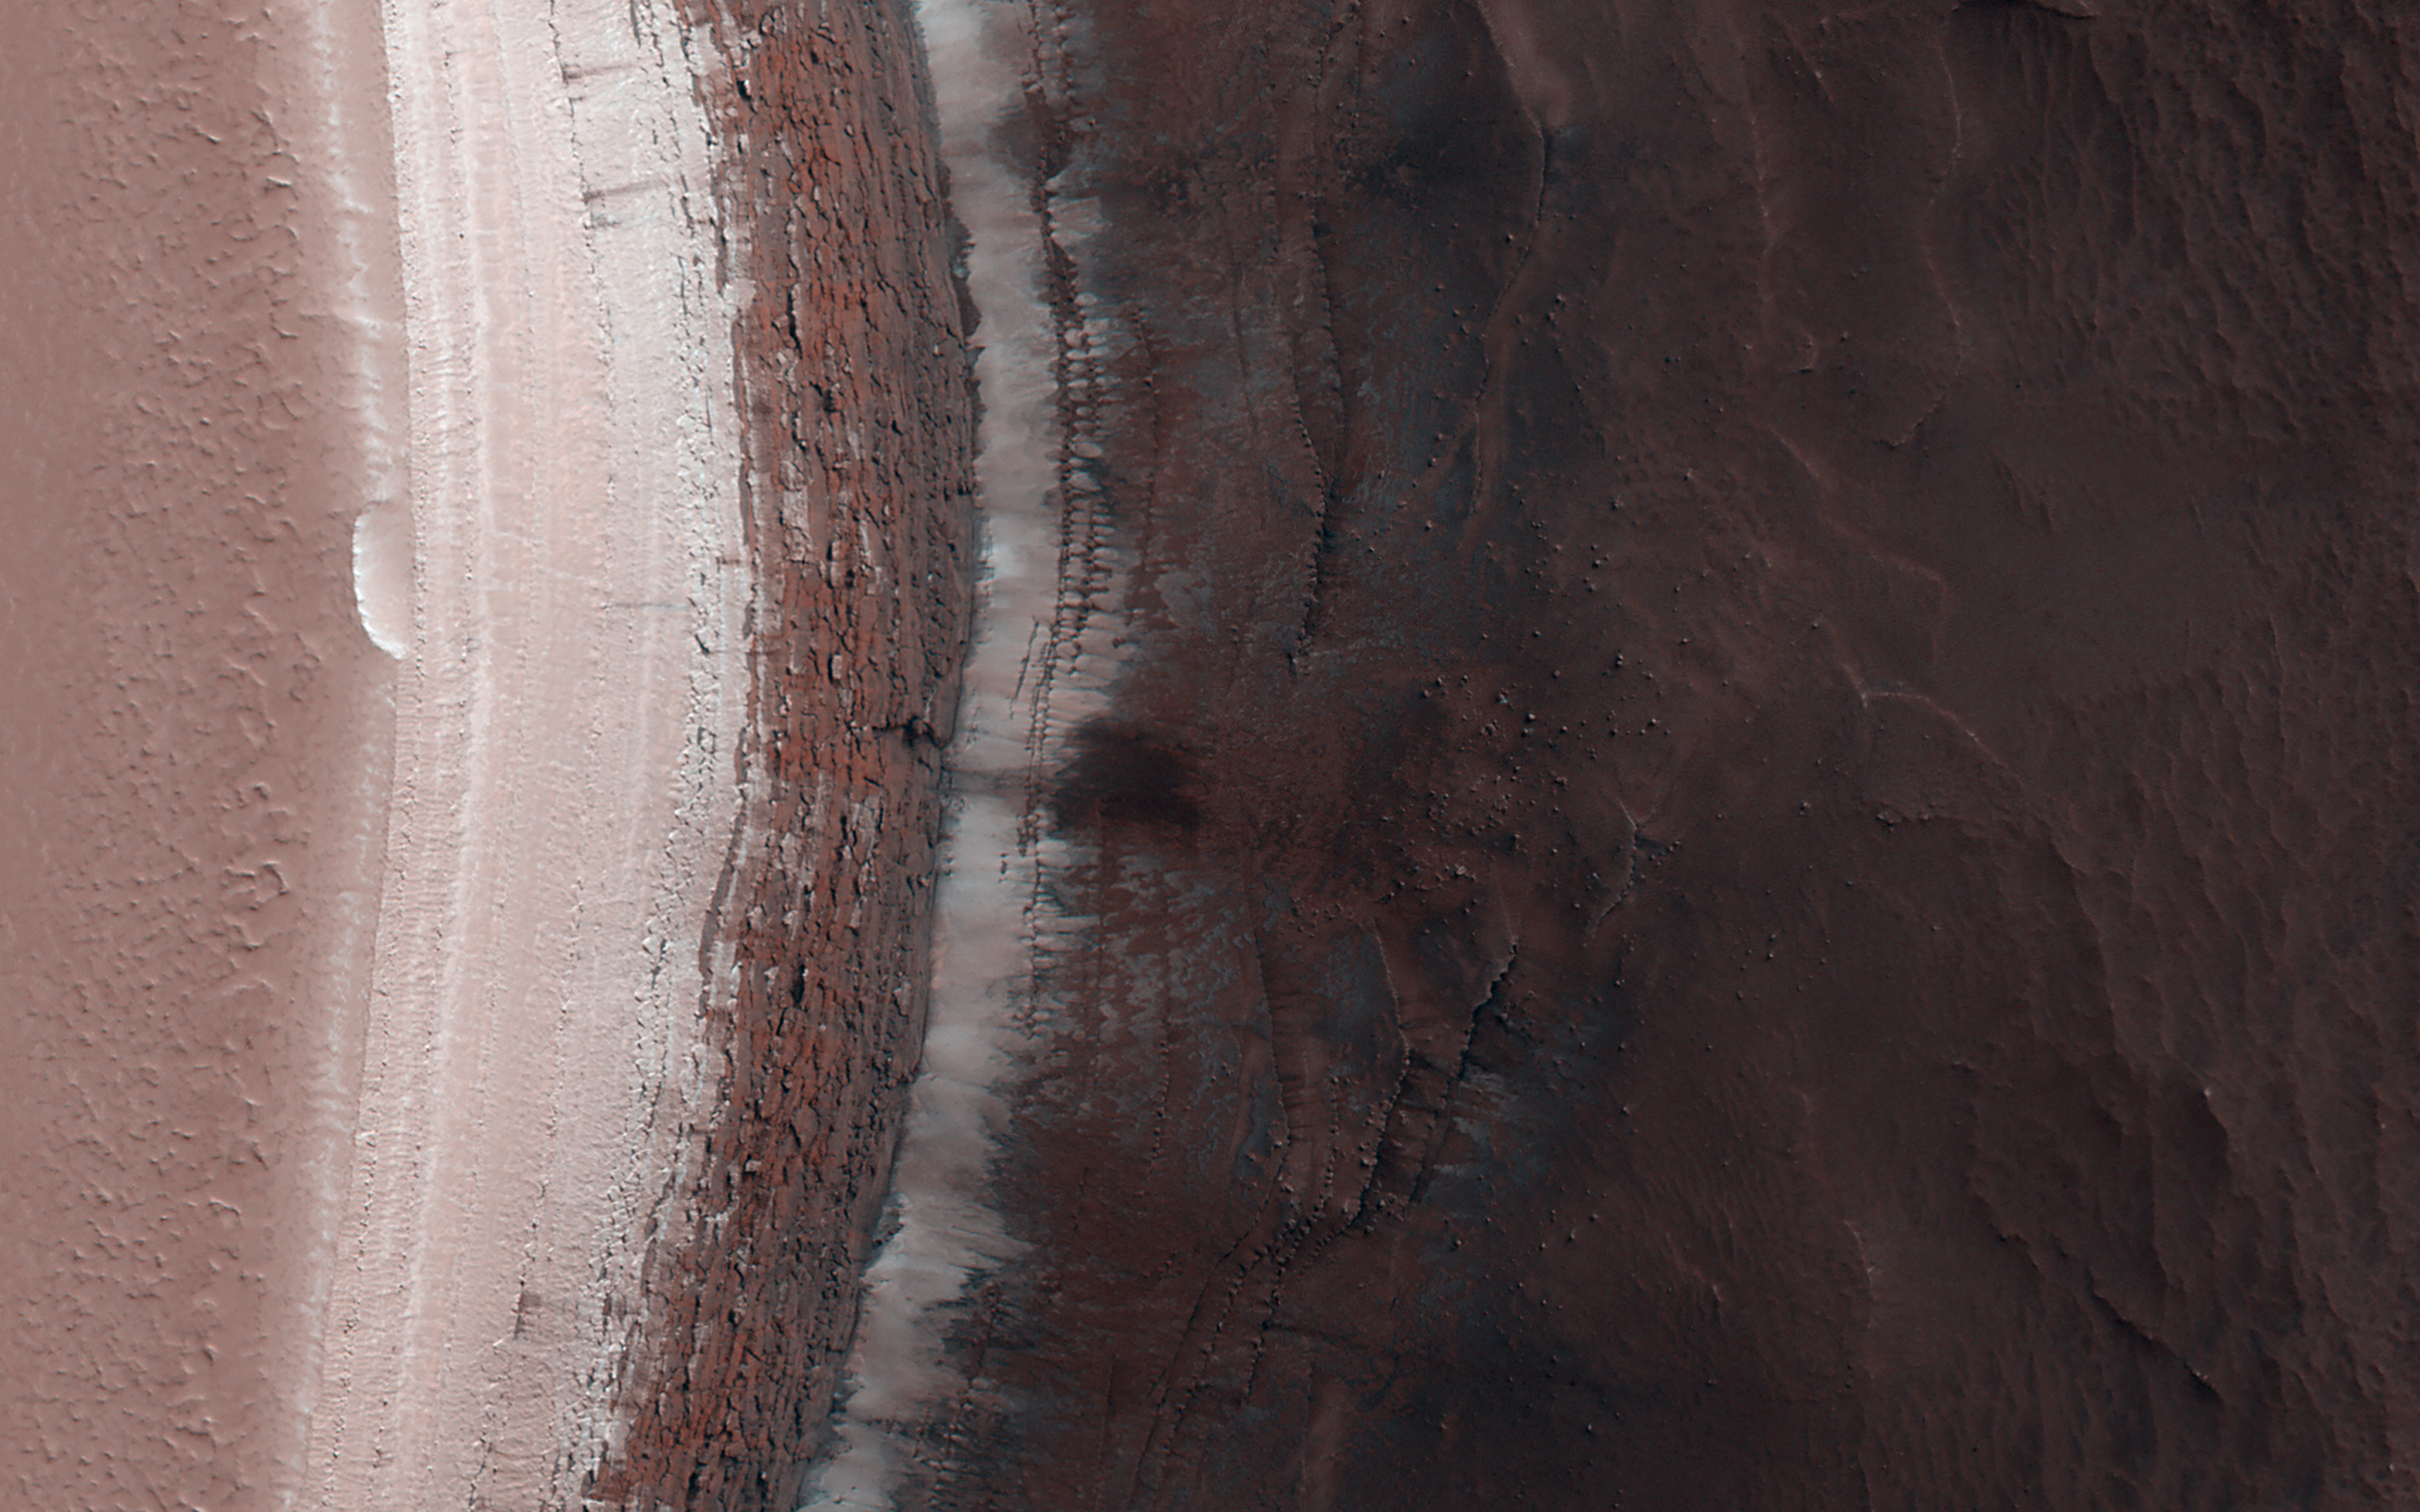

Icy Cliffs at the Martian North Pole

An ice cap about three kilometers (two miles) thick exists at the North Pole of Mars. In some locations its edge is a cliff about 800 meters (half a mile) high that is an almost-vertical wall of ice.

With HiRISE images like this one we can look at this cliff face and see it is broken up into jagged blocks. Debris piles at the base of the cliff show where these blocks have fallen out.

In the spring, we also sometimes see avalanches pouring down these cliff faces and this image was taken to search for more of them. No avalanches are visible this time., however. For reasons we don’t understand, the number of avalanches varies from year to year and this spring appears to be a low-avalanche year.

The map is projected here at a scale of 50 centimeters (19.7 inches) per pixel. (The original image scale is 63.8 centimeters [25.1 inches] per pixel [with 2 x 2 binning]; objects on the order of 192 centimeters [75.6 inches] across are resolved.) North is up.

The University of Arizona, in Tucson, operates HiRISE, which was built by Ball Aerospace & Technologies Corp., in Boulder, Colorado. NASA’s Jet Propulsion Laboratory, a division of Caltech in Pasadena, California, manages the Mars Reconnaissance Orbiter Project for NASA’s Science Mission Directorate, Washington.

Credit: NASA/JPL-Caltech/University of Arizona